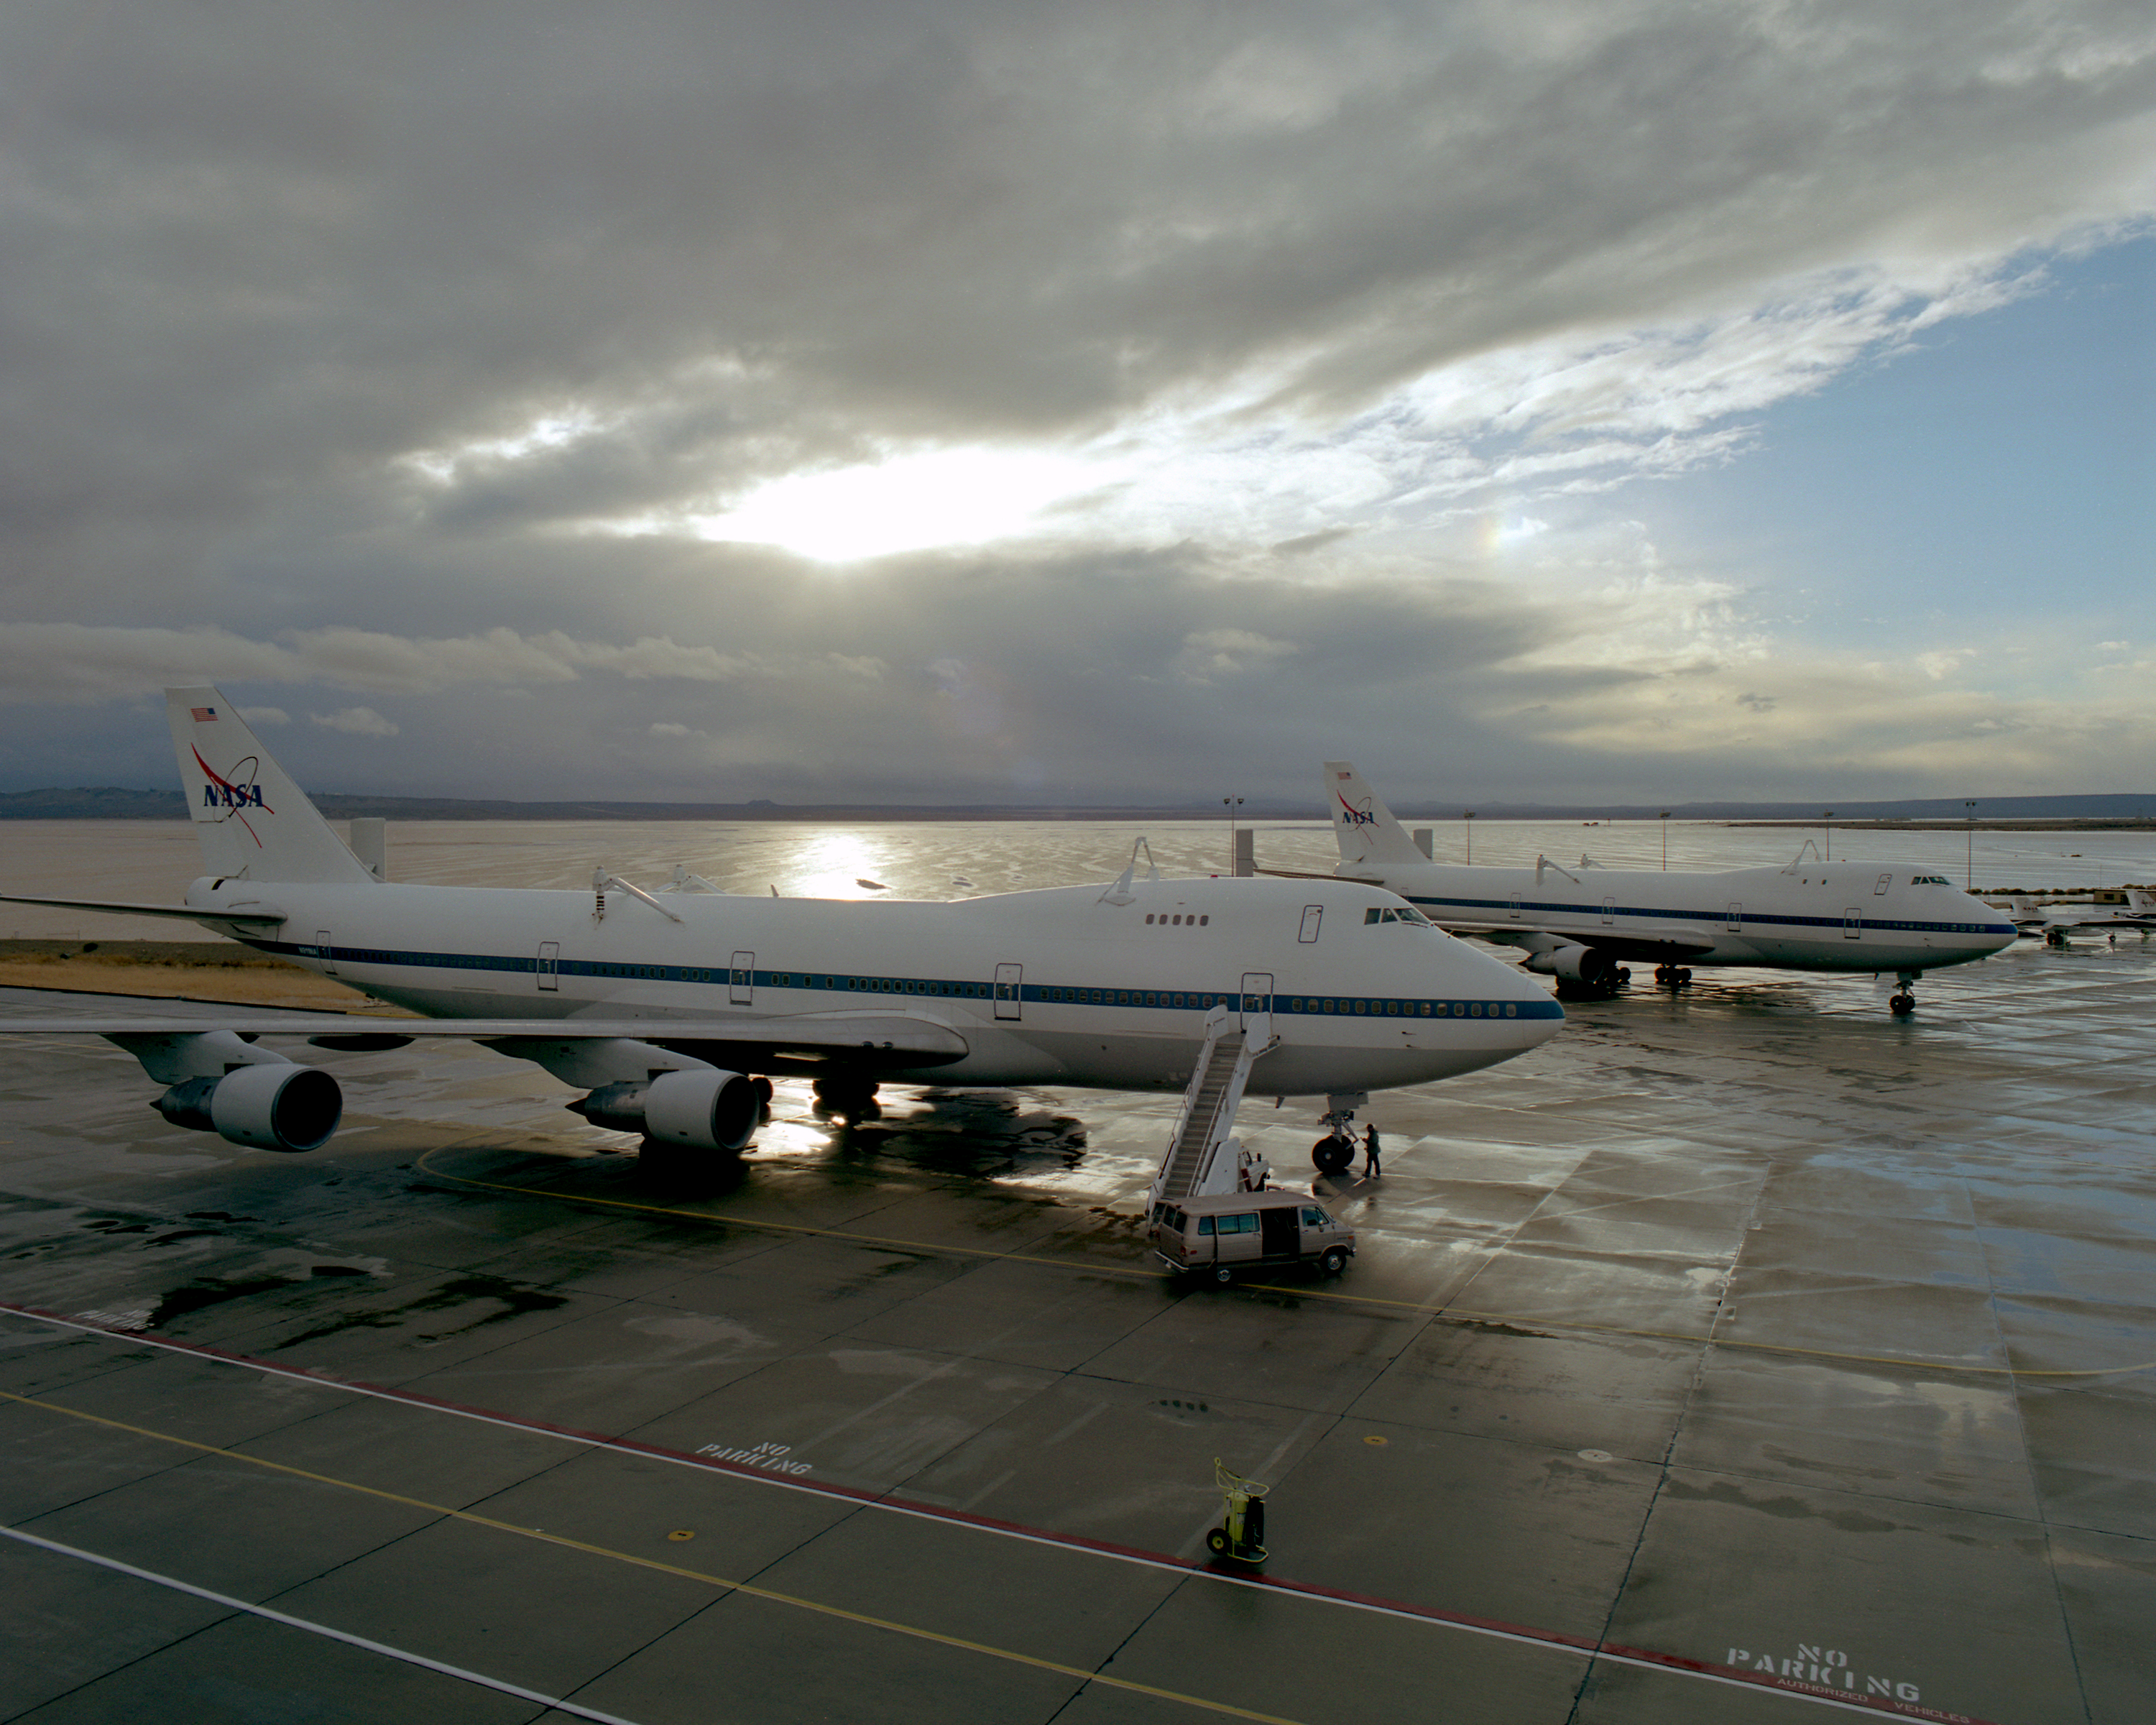

The sun begins to break through the clouds over NASA's two 747 Shuttle Carrier Aircraft on the NASA Dryden ramp after a rain shower in February 2001

Credit: NASA/Tony Landis